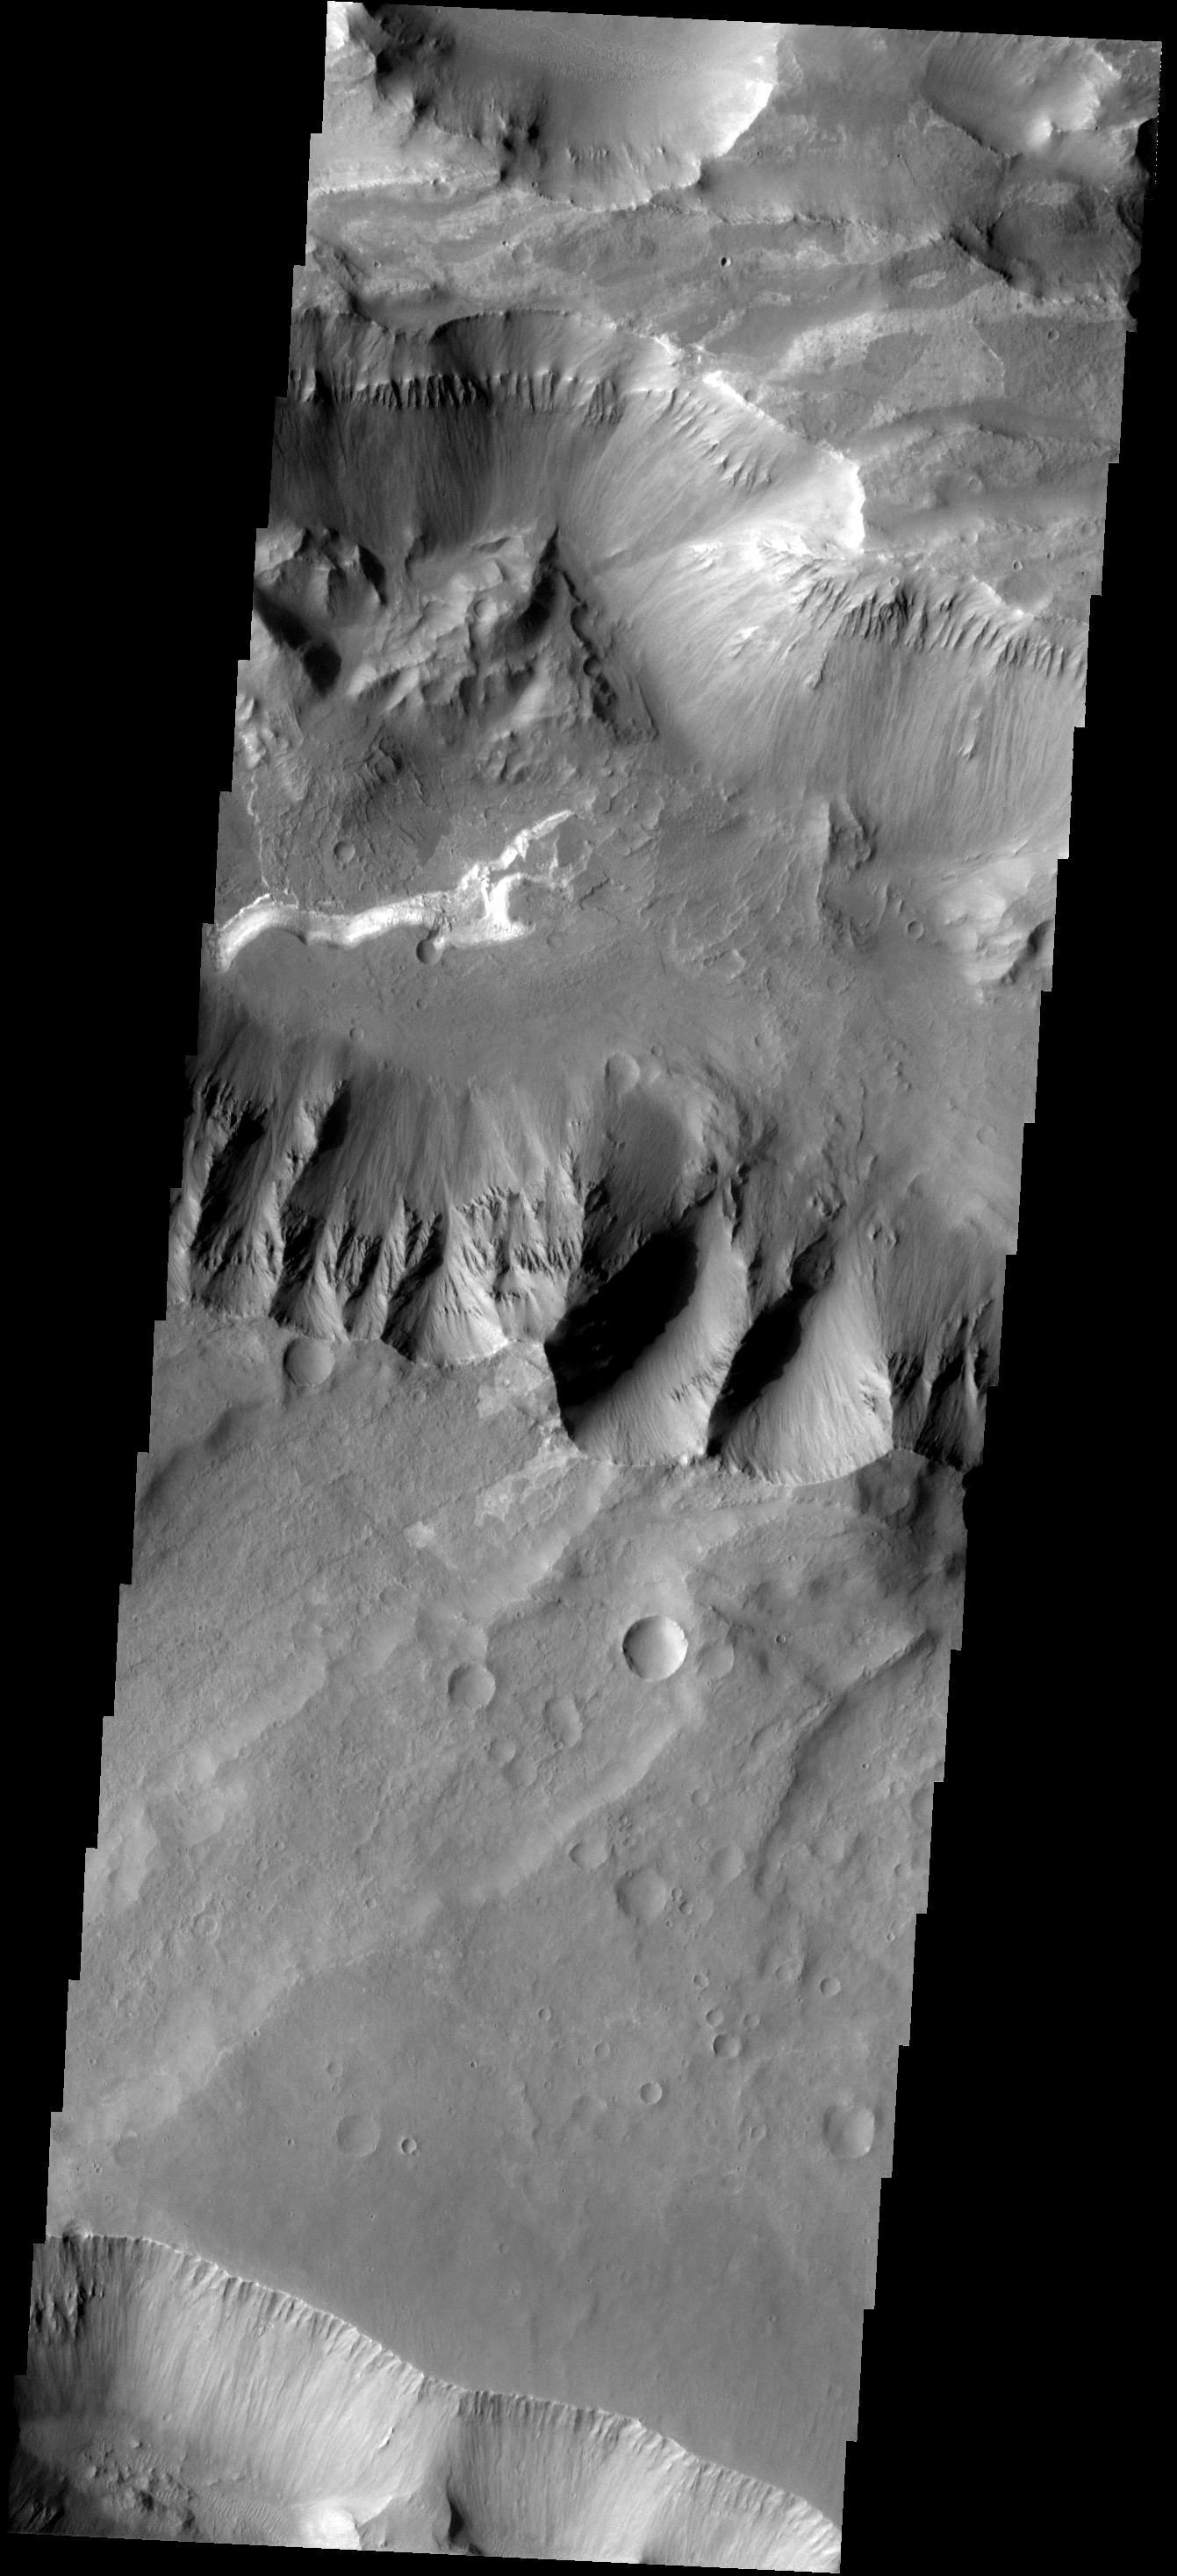

Coprates Chasma

This image shows part of Coprates Chasma.

Image information: VIS instrument. Latitude -15.3N, Longitude 301.2E. 17 meter/pixel resolution.

Please see the THEMIS Data Citation Note for details on crediting THEMIS images.

Note: this THEMIS visual image has not been radiometrically nor geometrically calibrated for this preliminary release. An empirical correction has been performed to remove instrumental effects. A linear shift has been applied in the cross-track and down-track direction to approximate spacecraft and planetary motion. Fully calibrated and geometrically projected images will be released through the Planetary Data System in accordance with Project policies at a later time.

NASA’s Jet Propulsion Laboratory manages the 2001 Mars Odyssey mission for NASA’s Office of Space Science, Washington, D.C. The Thermal Emission Imaging System (THEMIS) was developed by Arizona State University, Tempe, in collaboration with Raytheon Santa Barbara Remote Sensing. The THEMIS investigation is led by Dr. Philip Christensen at Arizona State University. Lockheed Martin Astronautics, Denver, is the prime contractor for the Odyssey project, and developed and built the orbiter. Mission operations are conducted jointly from Lockheed Martin and from JPL, a division of the California Institute of Technology in Pasadena.

Credit: NASA/JPL/ASU